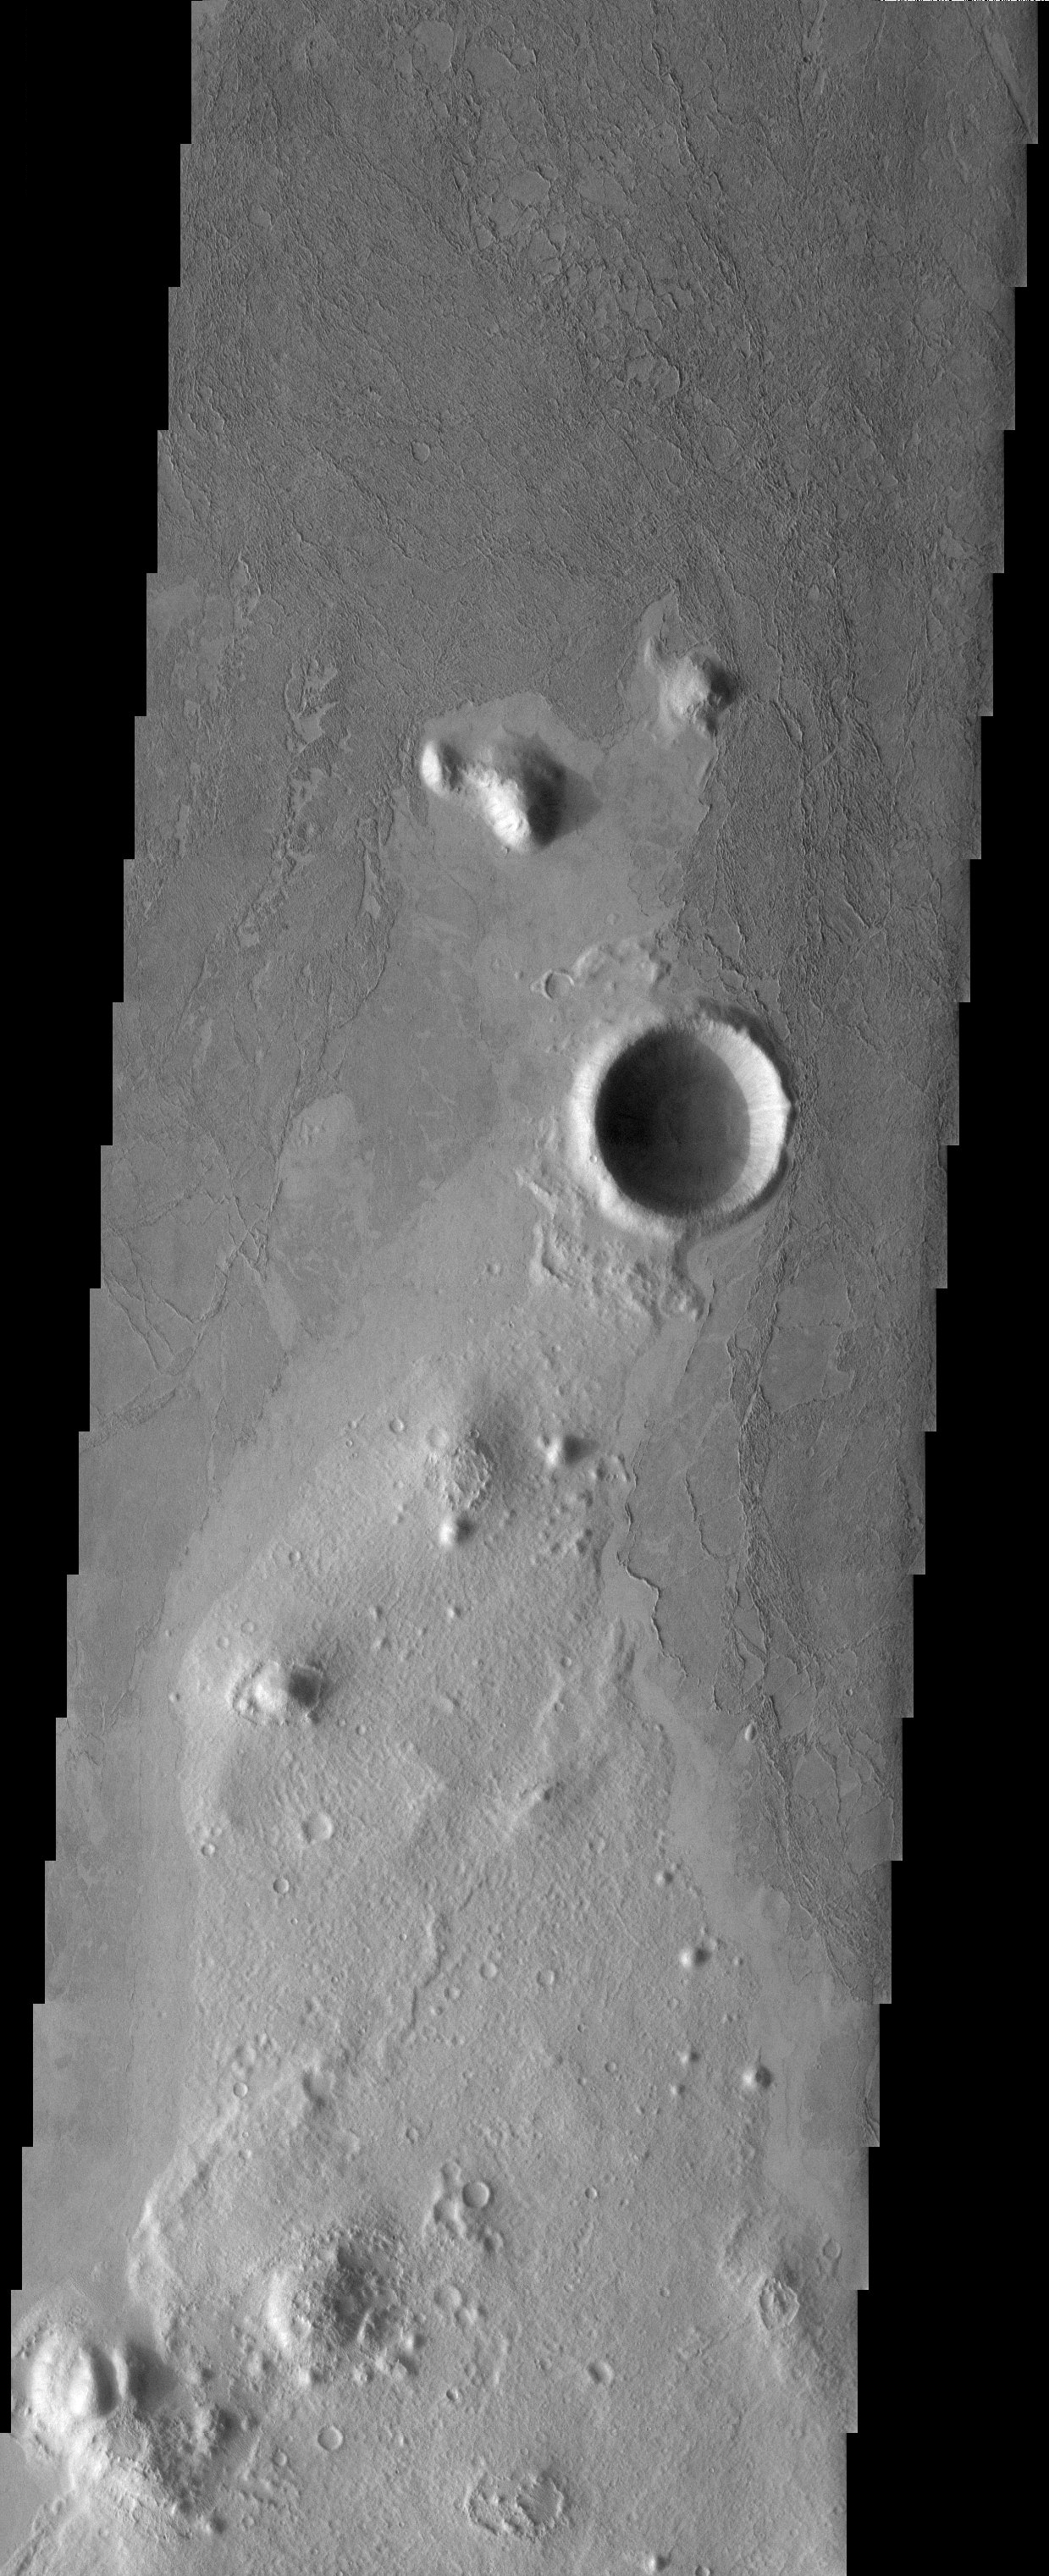

Platy Flows

Released 7 July 2003

Platy flows covering the plains of Southern Elysium. These flows appear to be very fluid lava flows but a mudflow origin can’t be completely ruled out for these flows.

Image information: VIS instrument. Latitude -2.9, Longitude 163.6 East (196.4 West). 19 meter/pixel resolution.

Note: this THEMIS visual image has not been radiometrically nor geometrically calibrated for this preliminary release. An empirical correction has been performed to remove instrumental effects. A linear shift has been applied in the cross-track and down-track direction to approximate spacecraft and planetary motion. Fully calibrated and geometrically projected images will be released through the Planetary Data System in accordance with Project policies at a later time.

NASA’s Jet Propulsion Laboratory manages the 2001 Mars Odyssey mission for NASA’s Office of Space Science, Washington, D.C. The Thermal Emission Imaging System (THEMIS) was developed by Arizona State University, Tempe, in collaboration with Raytheon Santa Barbara Remote Sensing. The THEMIS investigation is led by Dr. Philip Christensen at Arizona State University. Lockheed Martin Astronautics, Denver, is the prime contractor for the Odyssey project, and developed and built the orbiter. Mission operations are conducted jointly from Lockheed Martin and from JPL, a division of the California Institute of Technology in Pasadena.

Credit: NASA/JPL/Arizona State University